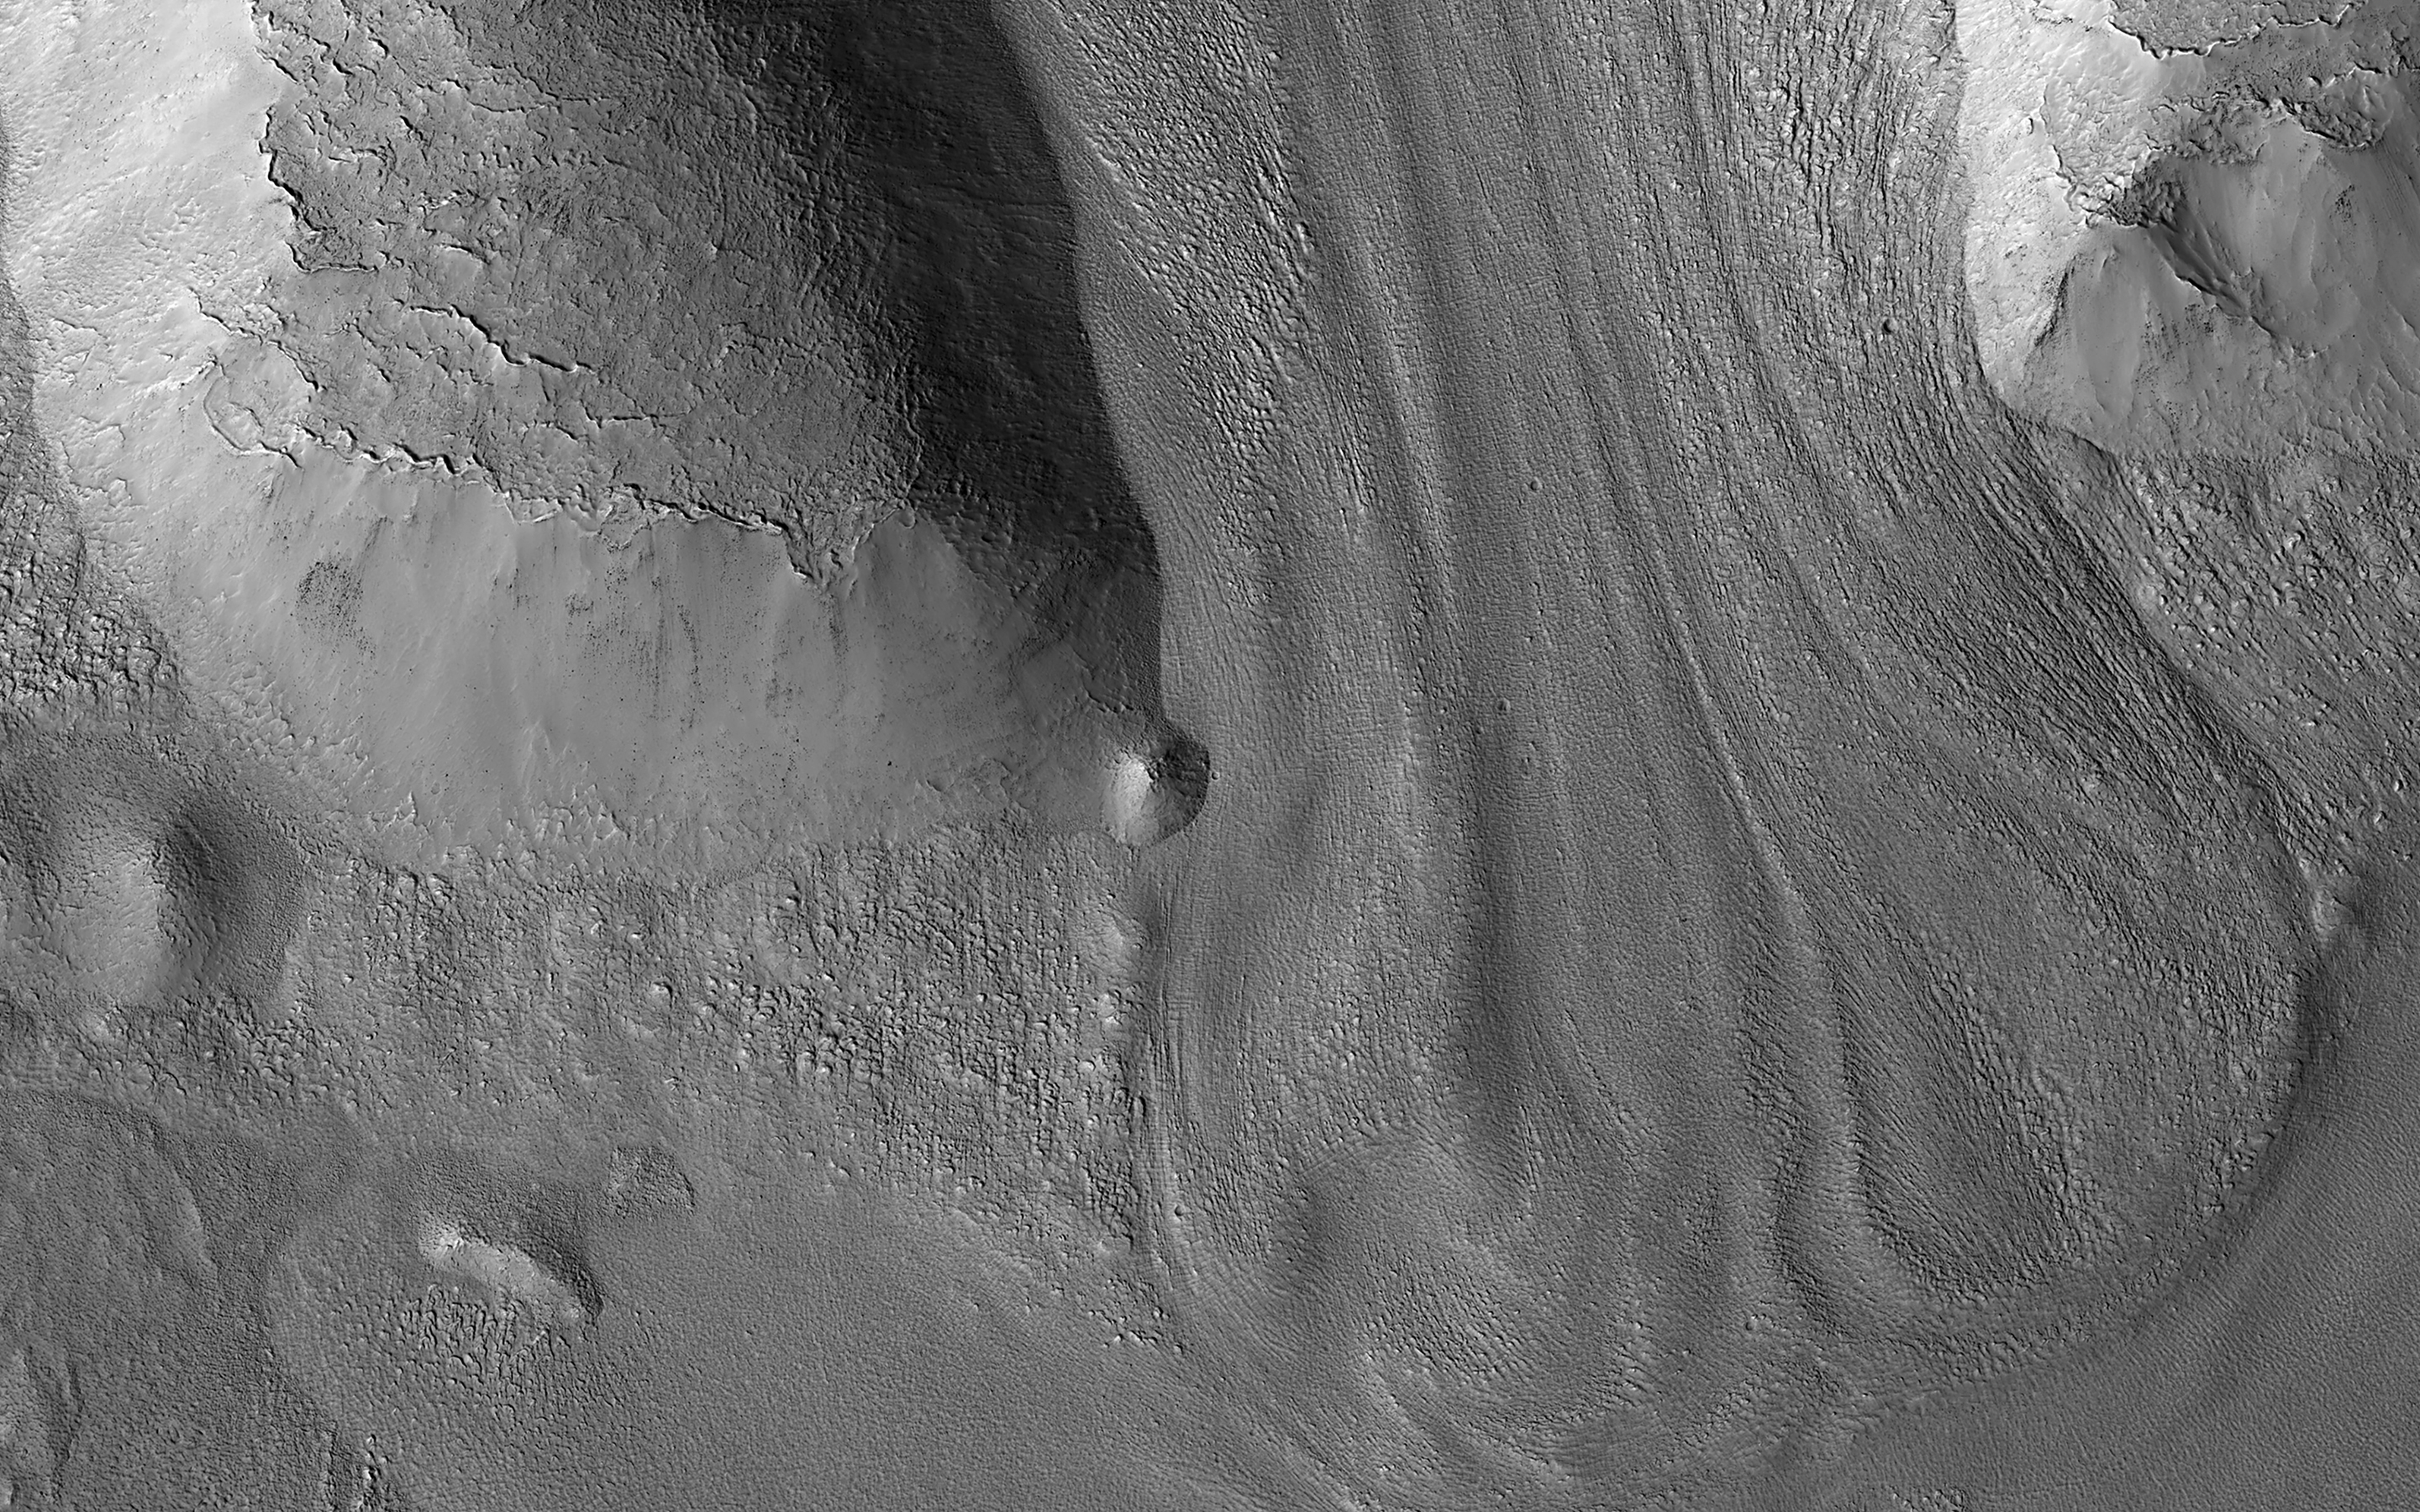

Glacier-like Features on Mars

There are many locations in the mid-latitudes of Mars that look like material has flowed. This image shows an example flowing downhill between two ridges. Comparing these to what we see on the Earth and to other information we have about Mars leads scientists to believe that these are glaciers.

Glacier-like features like this indicate that ice accumulated here in the past, which does not happen in today’s climate. It’s somewhat of a mystery why these features have flowed so much when they are so thin, the ice is so cold, and Martian gravity is so low. They probably move much more slowly than typical glaciers on Earth, but Mars has plenty of time on its hands so they end up looking very similar to the valley glaciers we see on our own planet.

The map is projected here at a scale of 50 centimeters (19.7 inches) per pixel. (The original image scale is 59.8 centimeters [23.5 inches] per pixel [with 2 x 2 binning]; objects on the order of 179 centimeters [70.5 inches] across are resolved.) North is up.

The University of Arizona, in Tucson, operates HiRISE, which was built by Ball Aerospace & Technologies Corp., in Boulder, Colorado. NASA’s Jet Propulsion Laboratory, a division of Caltech in Pasadena, California, manages the Mars Reconnaissance Orbiter Project for NASA’s Science Mission Directorate, Washington.

Credit: NASA/JPL-Caltech/University of Arizona